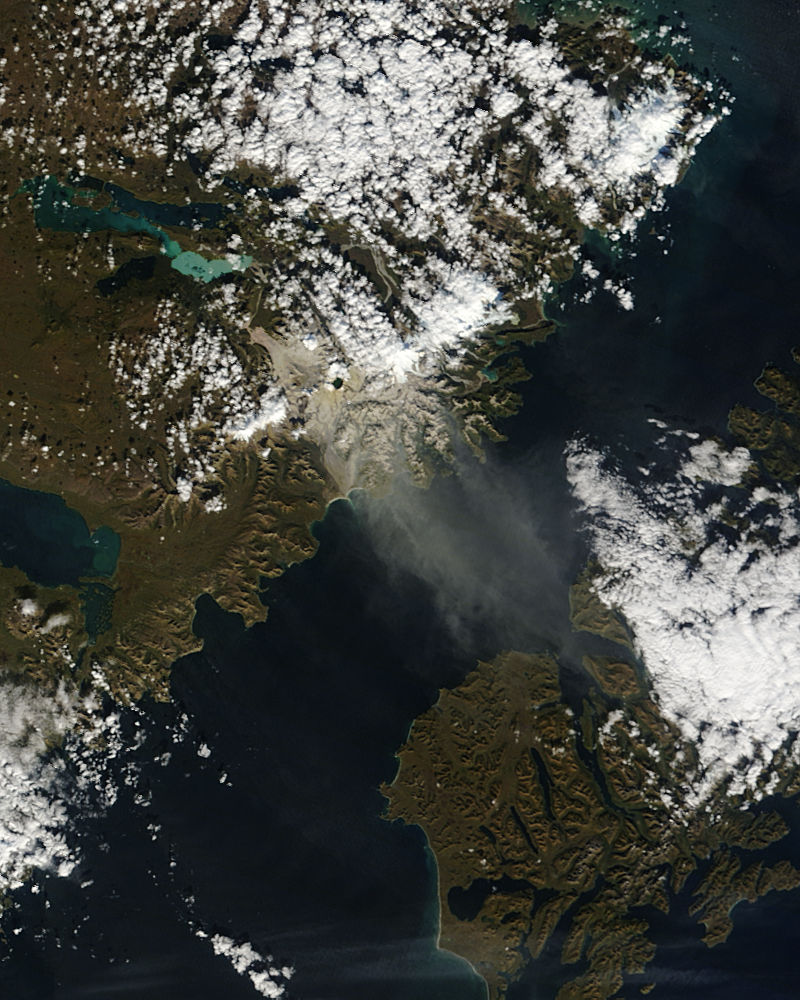

Resuspended volcanic ash from Katmai, Alaska

The Valley of Ten Thousand Smokes, located in Katmai National Park, forms a unique and ashen landscape. Encircled by volcanoes – both active and inactive – it has served as a perfect collection area for huge amounts of volcanic ash. According to the Alaska Historical Society (AHS), 2012 marked the centennial anniversary of the volcanic eruption that formed the valley, and led to the establishment, in 1918, of Katmai National Park. A massive eruption rocked the region on June 6, 1912 as the then-unknown volcano, Novarupta, became suddenly and violently active. According to the AHS, it erupted with “such force that mountains collapsed, ash darkened summer skies, earthquakes rocked population centers and were recorded as far away as Washington, D.C.” Glowing hot ash was reported to have smothered an area covering 40 square miles, and up to 700 feet deep. While the active volcanoes surrounding the valley - Novarupta, Mt. Mageik, Trident Volcano, Mt. Griggs, Mt. Martin and Mt. Katmai - have remained relatively quiescent, their ashen legacy continues to affect the landscape – and air traffic - even a century after it was laid down. The Moderate Resolution Imaging Spectroradiometer (MODIS) aboard NASA’s Terra satellite captured this true-color image on September 29, 2014. Volcanic ash from the Katmai region has been lifted aloft by strong winds, and is blowing to the southeast, over Shelikof Strait, Kodiak Island, and the Gulf of Alaska. Although such clouds are not from active volcanoes, the remobilized volcanic ash still provides a potential hazard to aircraft flying through the region.

Credit: NASA/GSFC/Jeff Schmaltz/MODIS Land Rapid Response Team